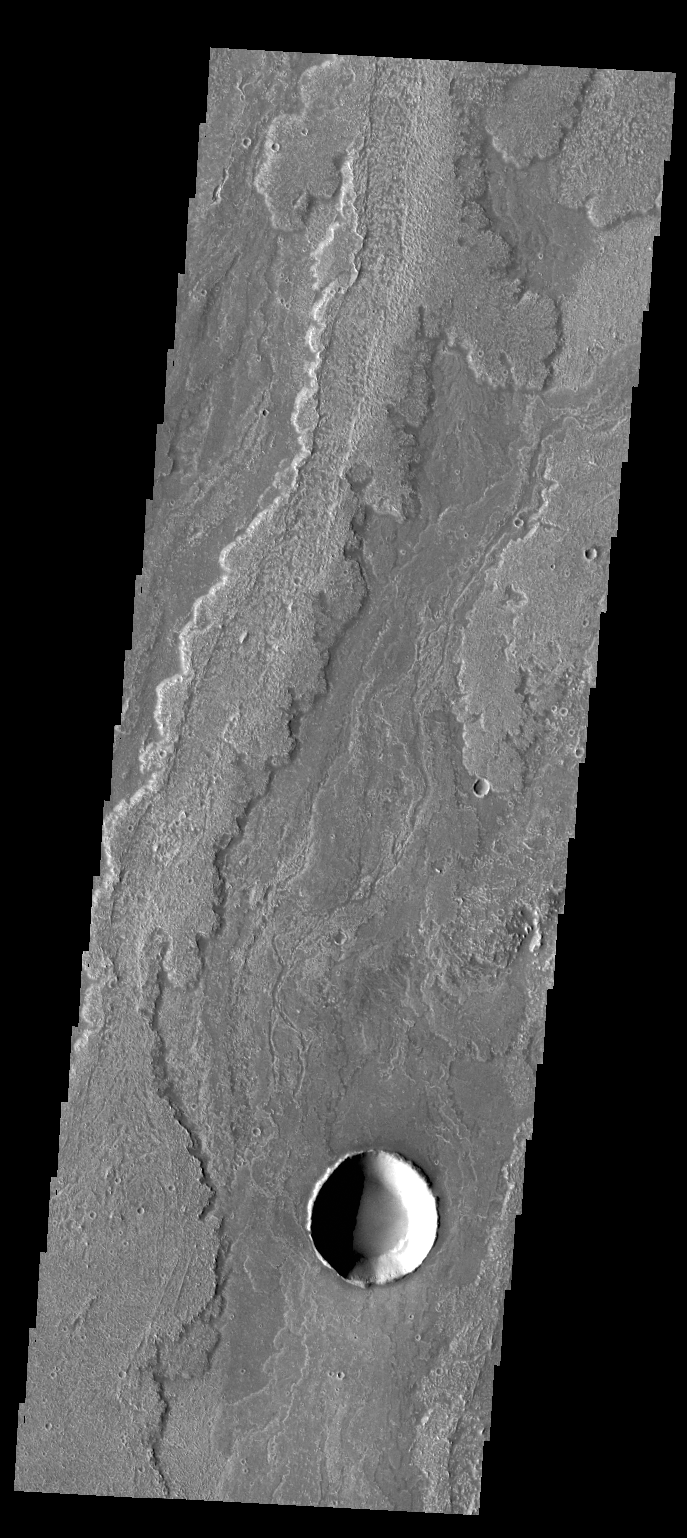

Daedalia Planum

Today’s image shows a small portion of Daedalia Planun, the result of vast eruptions of Arsia Mons.

Credit: NASA/JPL/ASU